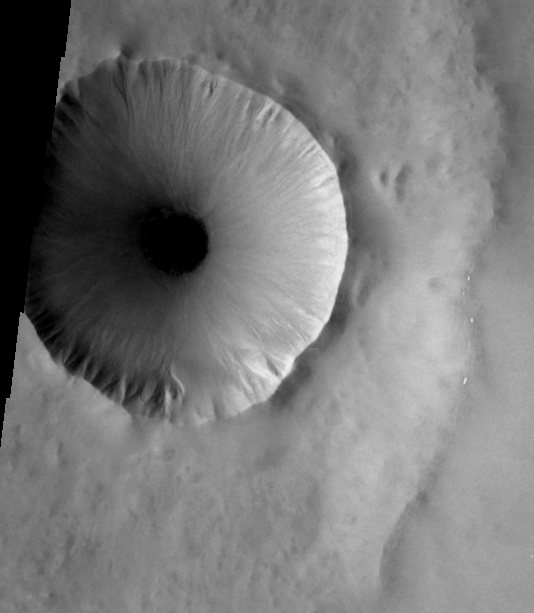

THEMIS Images as Art #3

Released 4 February 2004

Humanity is a very visual species. We rely on our eyes to tell us what is going on in the world around us. Put any image in front of a person and that person will examine the picture looking for anything familiar. Even if the examiner has no idea what he/she is looking at in a picture, he/she will still be able to make a statement about the picture, usually preceded by the words “it looks like…” The image above is part of the surface of Mars, but is presented for its artistic value rather than its scientific value. When first viewed, this image solicited a statement that “it looks like…” something seen in everyday life.

Nietzsche said, “Gaze long into the abyss, and the abyss gazes into you.” In this case, look at this crater-in-a-crater on Mars and see Mars looking back at you.

Note: this THEMIS visual image has not been radiometrically nor geometrically calibrated for this preliminary release. An empirical correction has been performed to remove instrumental effects. A linear shift has been applied in the cross-track and down-track direction to approximate spacecraft and planetary motion. Fully calibrated and geometrically projected images will be released through the Planetary Data System in accordance with Project policies at a later time.

NASA’s Jet Propulsion Laboratory manages the 2001 Mars Odyssey mission for NASA’s Office of Space Science, Washington, D.C. The Thermal Emission Imaging System (THEMIS) was developed by Arizona State University, Tempe, in collaboration with Raytheon Santa Barbara Remote Sensing. The THEMIS investigation is led by Dr. Philip Christensen at Arizona State University. Lockheed Martin Astronautics, Denver, is the prime contractor for the Odyssey project, and developed and built the orbiter. Mission operations are conducted jointly from Lockheed Martin and from JPL, a division of the California Institute of Technology in Pasadena.

Credit: NASA/JPL/Arizona State University